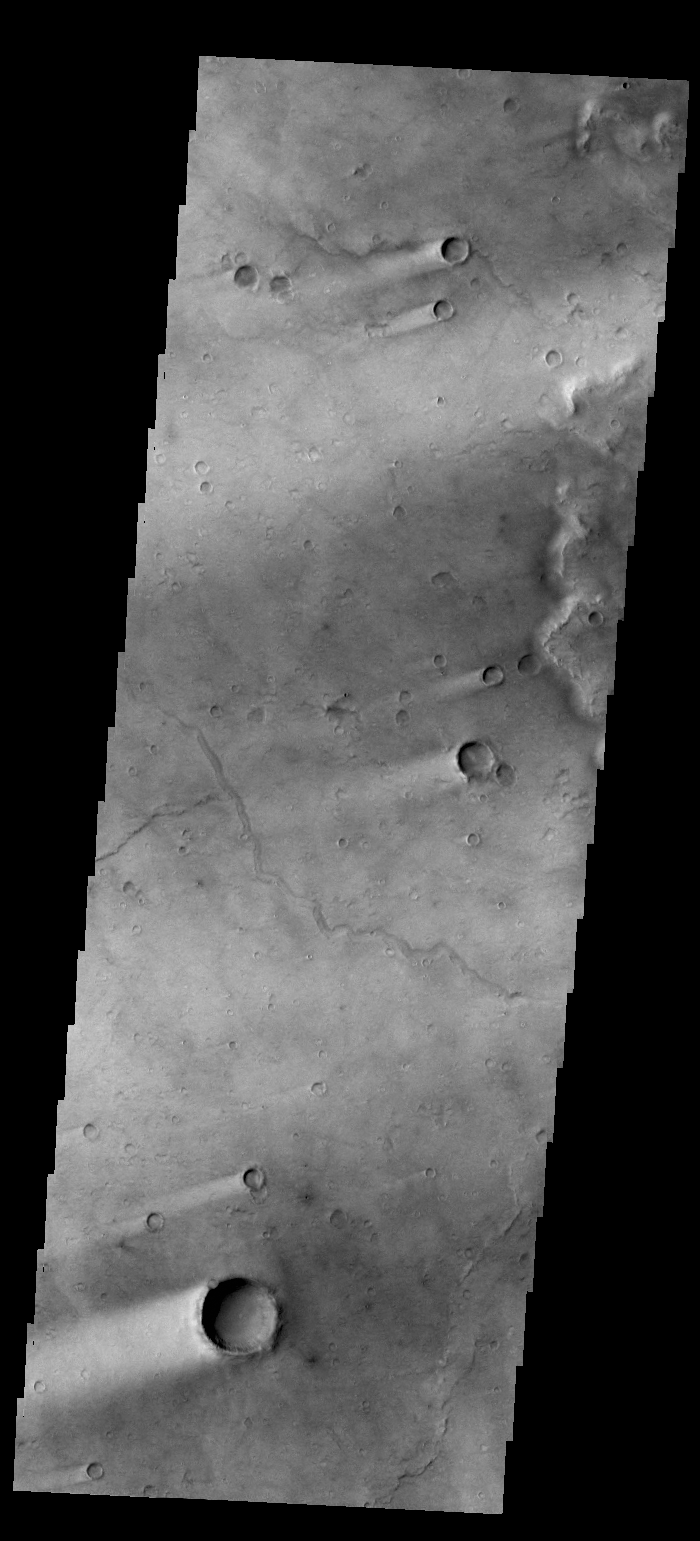

Wind Streaks

Today’s VIS image shows wind streaks in Syrtis Major Planum.

Credit: NASA/JPL-Caltech/ASU